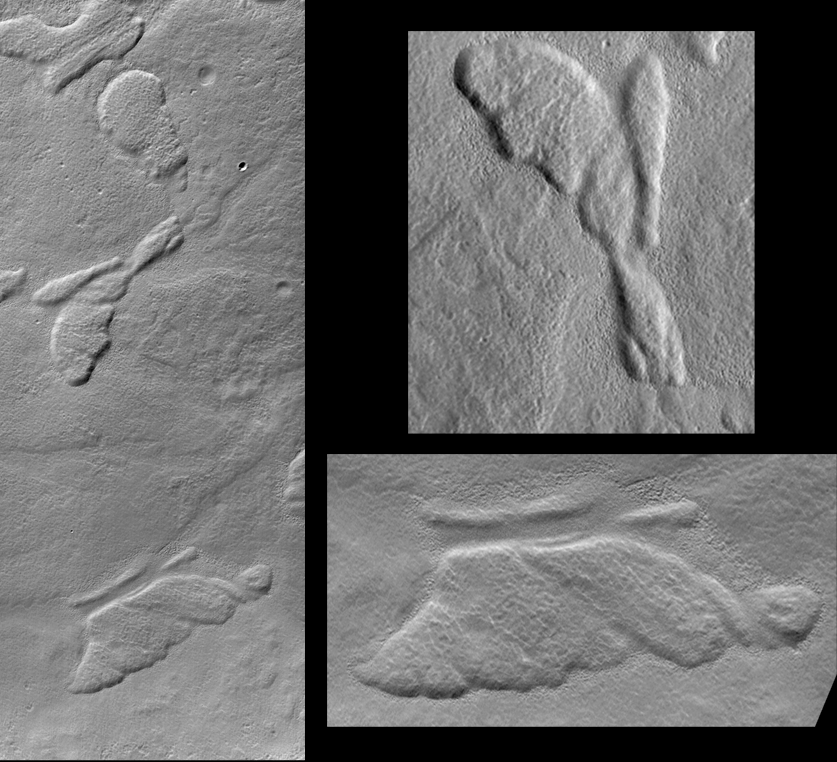

Hot Dog and Butterfly, Nereidum Montes

Some of the pictures returned from Mars by the Mars Orbiter Camera (MOC) onboard the Mars Global Surveyor (MGS) spacecraft show features that–at a glance–resemble familiar, non-geological objects on Earth. For example, the picture above at the left shows several low, relatively flat-topped hills (mesas) on the floor of a broad valley among the mountains of the Nereidum Montes region, northeast of Argyre Planitia. One of the mesas seen here looks like half of a butterfly (upper subframe on right). Another hill looks something like a snail or a hot dog wrapped and baked in a croissant roll (lower subframe on right). These mesas were formed by natural processes and are most likely the eroded remnants of a formerly more extensive layer of bedrock. In the frame on the left, illumination is from the upper left and the scene covers an area 2.7 km (1.7 miles) wide by 6.8 km (4.2 miles) high. The “butterfly” is about 800 meters (875 yards) in length and the “hot dog” is about 1 km (0.62 miles) long.

Malin Space Science Systems and the California Institute of Technology built the MOC using spare hardware from the Mars Observer mission. MSSS operates the camera from its facilities in San Diego, CA. The Jet Propulsion Laboratory’s Mars Surveyor Operations Project operates the Mars Global Surveyor spacecraft with its industrial partner, Lockheed Martin Astronautics, from facilities in Pasadena, CA and Denver, CO.

Credit: NASA/JPL/MSSS